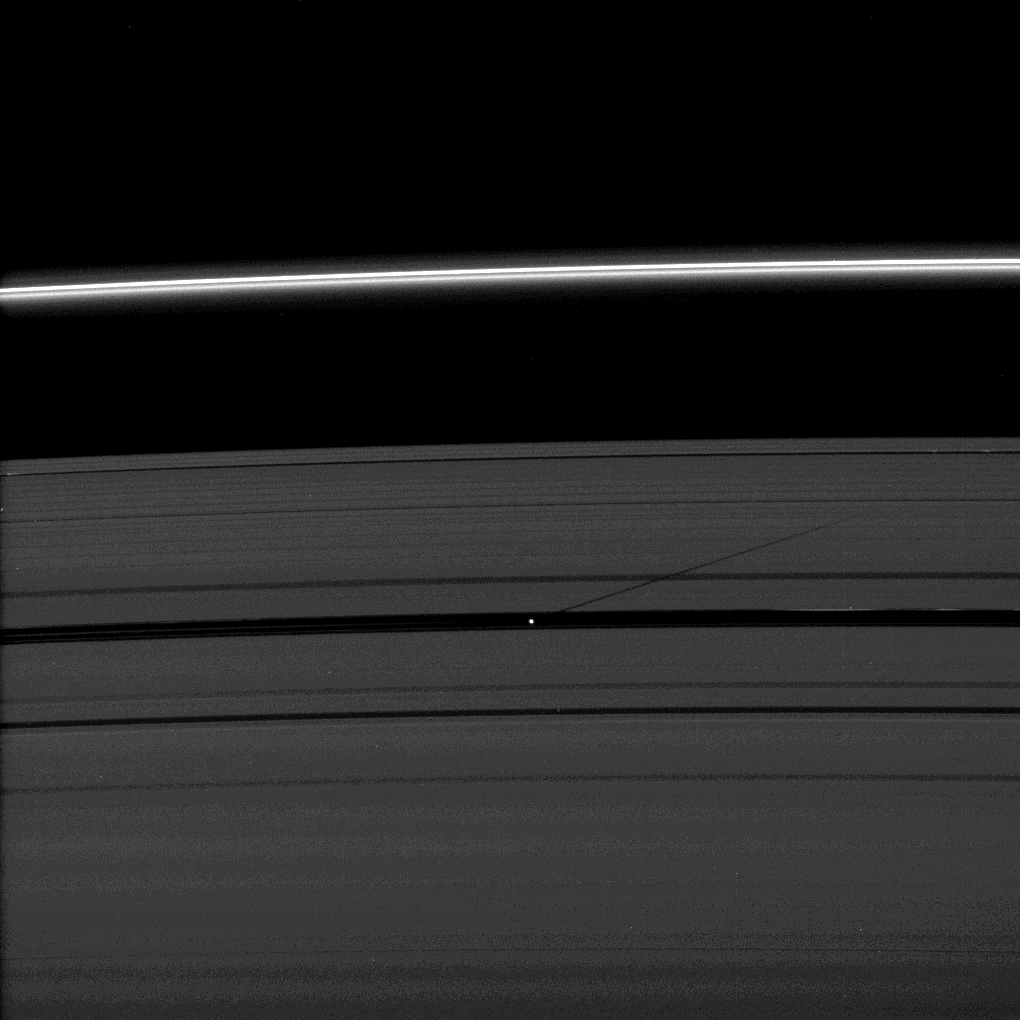

Round the Outside

The moon Pan casts a shadow on Saturn’s outer A ring in this image taken as the planet approached its August 2009 equinox.

Pan (28 kilometers, or 17 miles across) orbits in the Encke Gap of the A ring, and its shadow has been imaged several times by Cassini cast in the direction of the interior of the A ring (see PIA11652 and PIA11549). In this image, the shadow is cast in the opposite direction.

The novel illumination geometry that accompanies equinox lowers the sun’s angle to the ringplane, significantly darkens the rings, and causes out-of-plane structures to look anomalously bright and cast shadows across the rings. These scenes are possible only during the few months before and after Saturn’s equinox, which occurs only once in about 15 Earth years. Before and after equinox, Cassini’s cameras have spotted not only the predictable shadows of some of Saturn’s moons (see PIA11657), but also the shadows of newly revealed vertical structures in the rings themselves (see PIA11665).

This view looks toward the northern, unilluminated side of the rings from about 28 degrees above the ringplane.

The image was taken in visible light with the Cassini spacecraft narrow-angle camera on July 29, 2009. The view was acquired at a distance of approximately 1.6 million kilometers (994,000 miles) from Pan. Image scale is 9 kilometers (6 miles) per pixel.

The Cassini-Huygens mission is a cooperative project of NASA, the European Space Agency and the Italian Space Agency. The Jet Propulsion Laboratory, a division of the California Institute of Technology in Pasadena, manages the mission for NASA’s Science Mission Directorate, Washington, D.C. The Cassini orbiter and its two onboard cameras were designed, developed and assembled at JPL. The imaging operations center is based at the Space Science Institute in Boulder, Colo.

Credit: NASA/JPL/Space Science Institute